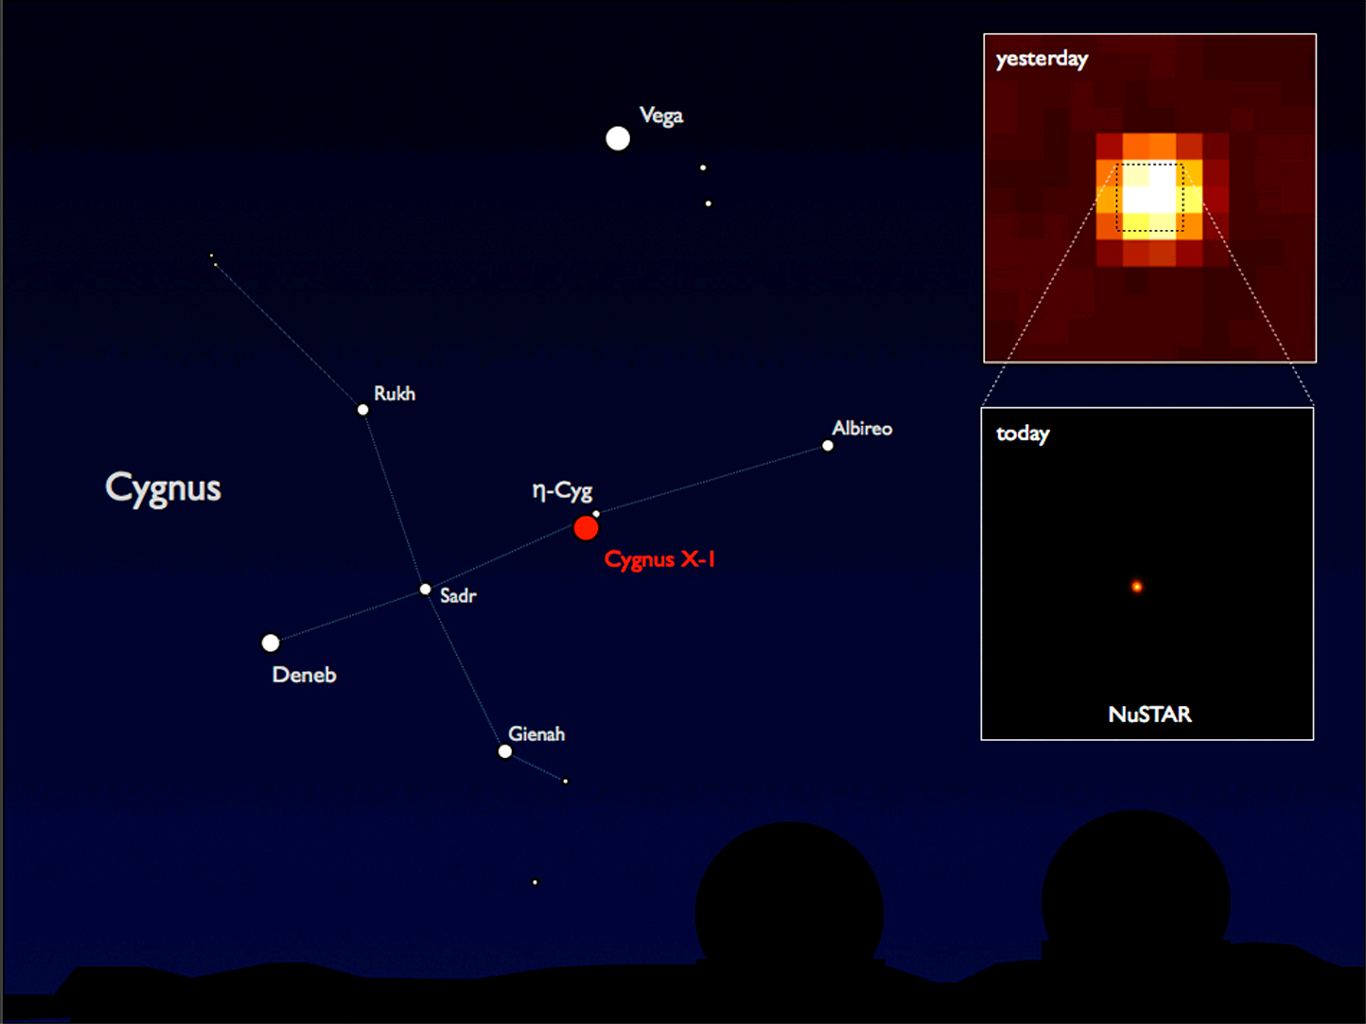

NuSTAR's First View of High-Energy X-ray Universe

NASA's Nuclear Spectroscopic Telescope Array, or NuSTAR, has taken its first snapshots of the highest energy X-rays in the cosmos, the same kind used by doctors to take pictures of your bones. NuSTAR chose a black hole in the constellation Cygnus (shown on the left) as its first target due to its brightness.

The inset image on the top right was taken with the INTEGRAL high-energy telescope; the image is 1 degree across, or twice the diameter of the moon. The bottom image shows NuSTAR's snapshot of the central part of that image. While INTEGRAL studies sources over wide swaths of sky, NuSTAR zooms into selected regions with much crisper vision.

Cygnus X-1 is a black hole that is siphoning matter from a giant companion star and spitting out high-energy X-rays. It is located in our Milky Way galaxy, about 6,000 light-years from Earth.

The NuSTAR team will use this and other "first-light" images to calibrate the pointing alignment between the spacecraft and the X-ray telescope.

NuSTAR's mission operations center is at UC Berkeley. The outreach program is based at Sonoma State University, Rohnert Park, Calif. NASA's Explorer Program is managed by Goddard. JPL is managed by Caltech for NASA.

Credit: NASA/JPL-Caltech